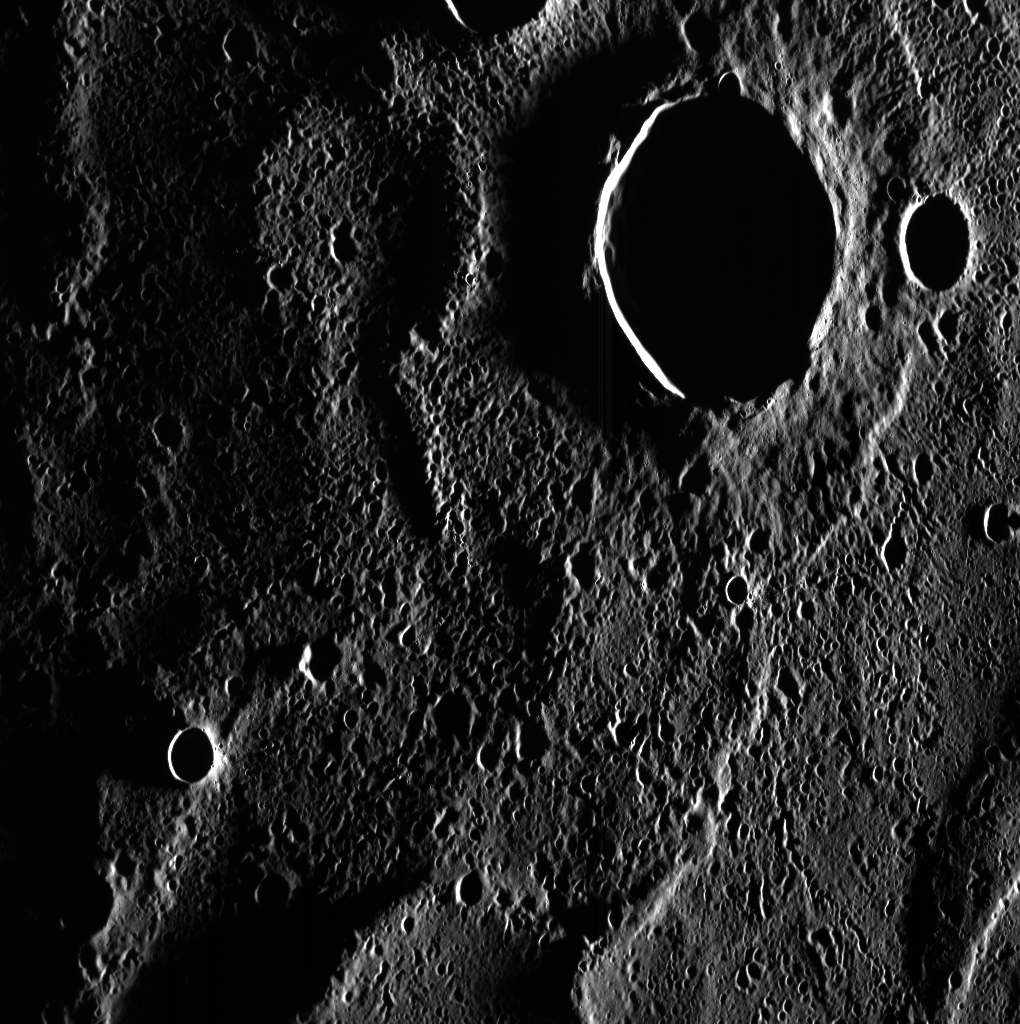

Yoshikawa Crater

Yoshikawa crater, named for Japanese novelist Eiji Yoshikawa, dominates the scene in today’s featured image. This crater may host ice-rich deposits within its floor. Though in total shadow when it was imaged here on November 7, 2013, only a portion of the floor is permanently shadowed from the Sun’s rays. The crisp rim and well-preserved field of secondary craters surrounding Yoshikawa mean that it is a relatively young crater, and any ice deposits within it must also be relatively young.

This image was acquired as part of MDIS’s campaign to image within regions of permanent shadow in ice-bearing polar craters. Imaging with the WAC broadband clear filter, which has a bandwidth of 600 nanometers and is used for calibration imaging of stars, has the potential to reveal details of shadowed surfaces that are weakly illuminated by scattered sunlight. NAC images obtained with long exposure times are also acquired to seek details within shadowed regions. A variety of image exposure times and viewing conditions are employed to maximize the opportunity to resolve surface features of areas in permanent shadow.

Date acquired: November 07, 2013
Image Mission Elapsed Time (MET): 26111757
Image ID: 5150263
Instrument: Wide Angle Camera (WAC) of the Mercury Dual Imaging System (MDIS)
WAC filter: 2 (700 nanometers)
Center Latitude: 80.79°
Center Longitude: 101.1° E
Resolution: 92 meters/pixel
Scale: Yoshikawa crater is approximately 30 km (19 miles) in diameter
Incidence Angle: 88.2°
Emission Angle: 39.2°
Phase Angle: 127.5°

The MESSENGER spacecraft is the first ever to orbit the planet Mercury, and the spacecraft’s seven scientific instruments and radio science investigation are unraveling the history and evolution of the Solar System’s innermost planet. MESSENGER acquired over 150,000 images and extensive other data sets. MESSENGER is capable of continuing orbital operations until early 2015.

For information regarding the use of images, see the MESSENGER image use policy.

Credit: NASA/Johns Hopkins University Applied Physics Laboratory/Carnegie Institution of Washington